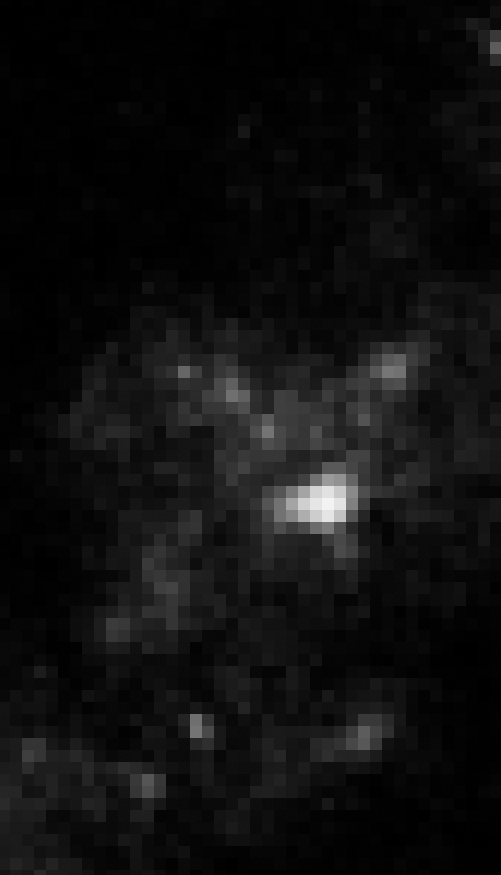

2007 HST WFPC2 Image of Region Near SN 2005gl – Progenitor is Gone

Object Name: Location of SN 2005gl in NGC 266
Object Description: Supernova in a barred spiral galaxy
Instrument: HST/WFPC2
Filters: F547M (Strömgren y)

Compass and Scale Compass and Scale An astronomical image with a scale that shows how large an object is on the sky, a compass that shows how the object is oriented on the sky, and the filters with which the image was made.

Credit: NASA, ESA, and A. Gal-Yam (Weizmann Institute of Science, Israel)